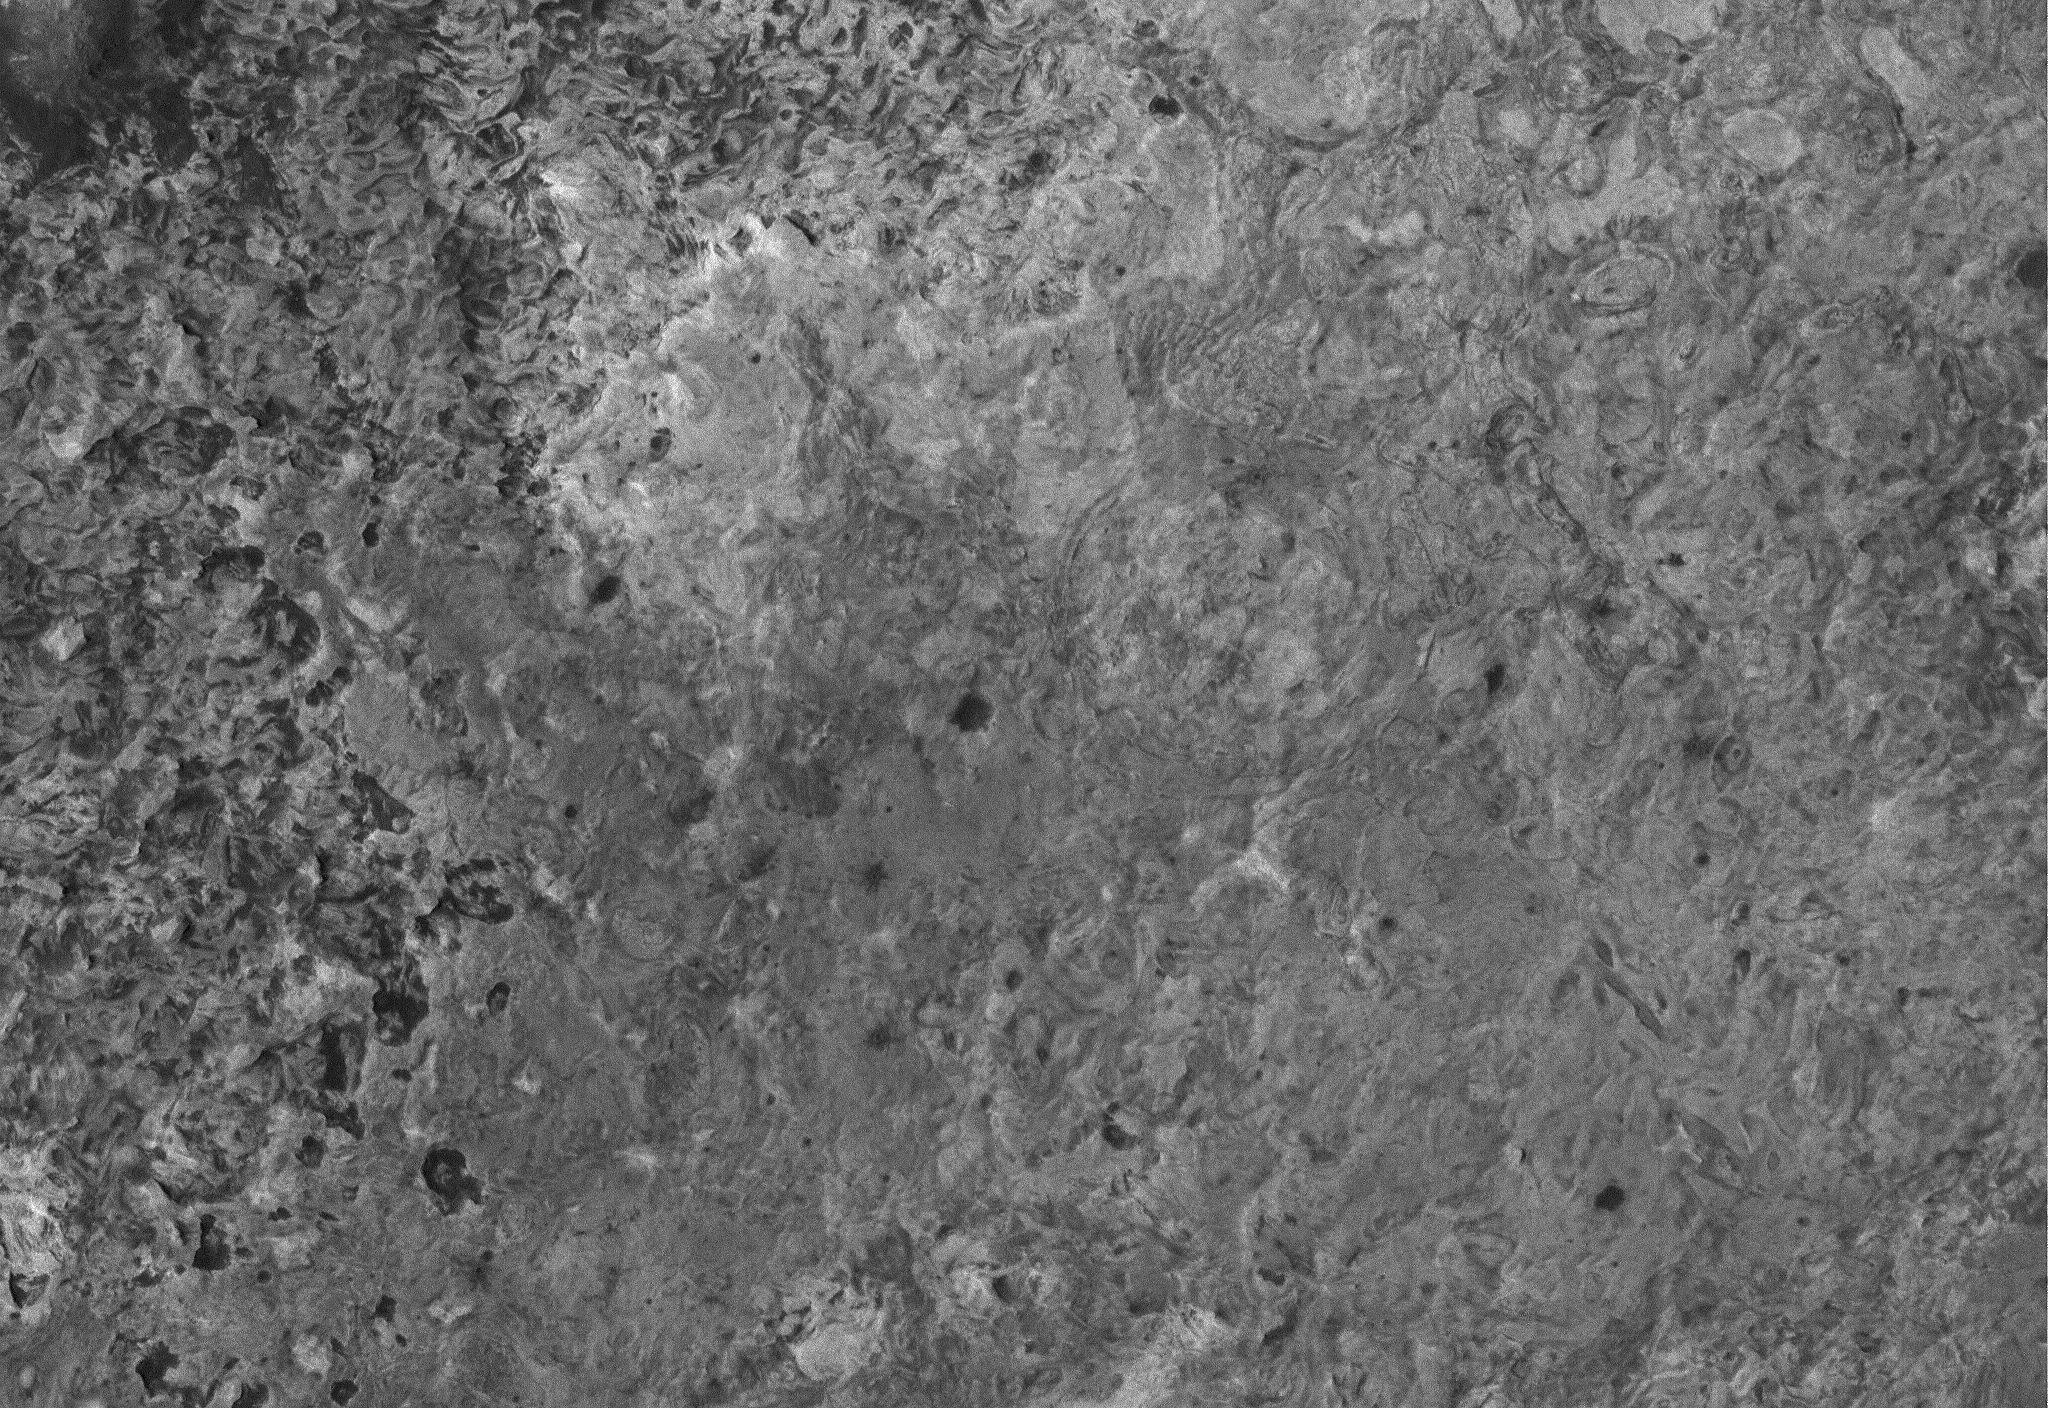

Meridiani Complexity

27 April 2005
This Mars Global Surveyor (MGS) Mars Orbiter Camera (MOC) image shows a high resolution view of a surface composed almost entirely of eroded, exposed sedimentary rock in the Sinus Meridiani region of Mars. If one could vacuum up all of the dark sand and dust that covers the rocks at the Mars Exploration Rover, Opportunity, site, one might find a surface similar to that shown here. Note, just right of center, the occurrence of a circular feature. This is the site of a filled and buried meteor impact crater. Filled and buried craters are common among the sedimentary rocks of the Meridiani region.

Location near: 1.5°N, 359.4°W
Image width: ~3 km (~1.9 mi)
Illumination from: upper left
Season: Northern Summer

Credit: NASA/JPL/Malin Space Science Systems